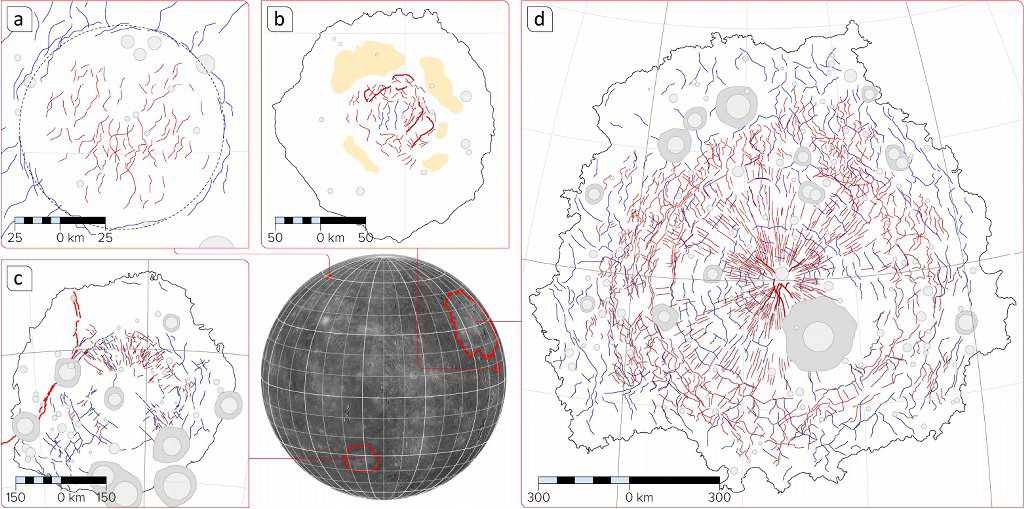

Tectonic Complexity in Mercury’s Impact Features

Mercury’s surface is covered with impact craters, many of which have been flooded by lavas. A subset of flooded impact features host tectonic structures — graben (shown in red in the figure above) and ridges and scarps (blue) — that formed during or after volcanic infilling. Such impact features range from so-called “ghost craters” through medium-sized basins such as Mozart, to the largest basins on Mercury, including Rembrandt and the mighty Caloris. Mapping these structures, and so characterizing their nature and spatial and temporal distributions, helps scientists understand the processes responsible for the tectonic complexity within volcanically infilled craters and basins on Mercury.

Date released: February 1, 2013
Center Latitude: (a) 60.3°, (b) 7.8°, (c) -33.5°, (d) 30°
Center Longitude: (a) 36.7° E, (b) 169.6° E, (c) 88°E, (d) 161°E
Projection: Orthographic

The MESSENGER spacecraft is the first ever to orbit the planet Mercury, and the spacecraft’s seven scientific instruments and radio science investigation are unraveling the history and evolution of the Solar System’s innermost planet. MESSENGER acquired over 150,000 images and extensive other data sets. MESSENGER is capable of continuing orbital operations until early 2015.

For information regarding the use of images, see the MESSENGER image use policy.

Credit: NASA/Johns Hopkins University Applied Physics Laboratory/Carnegie Institution of Washington